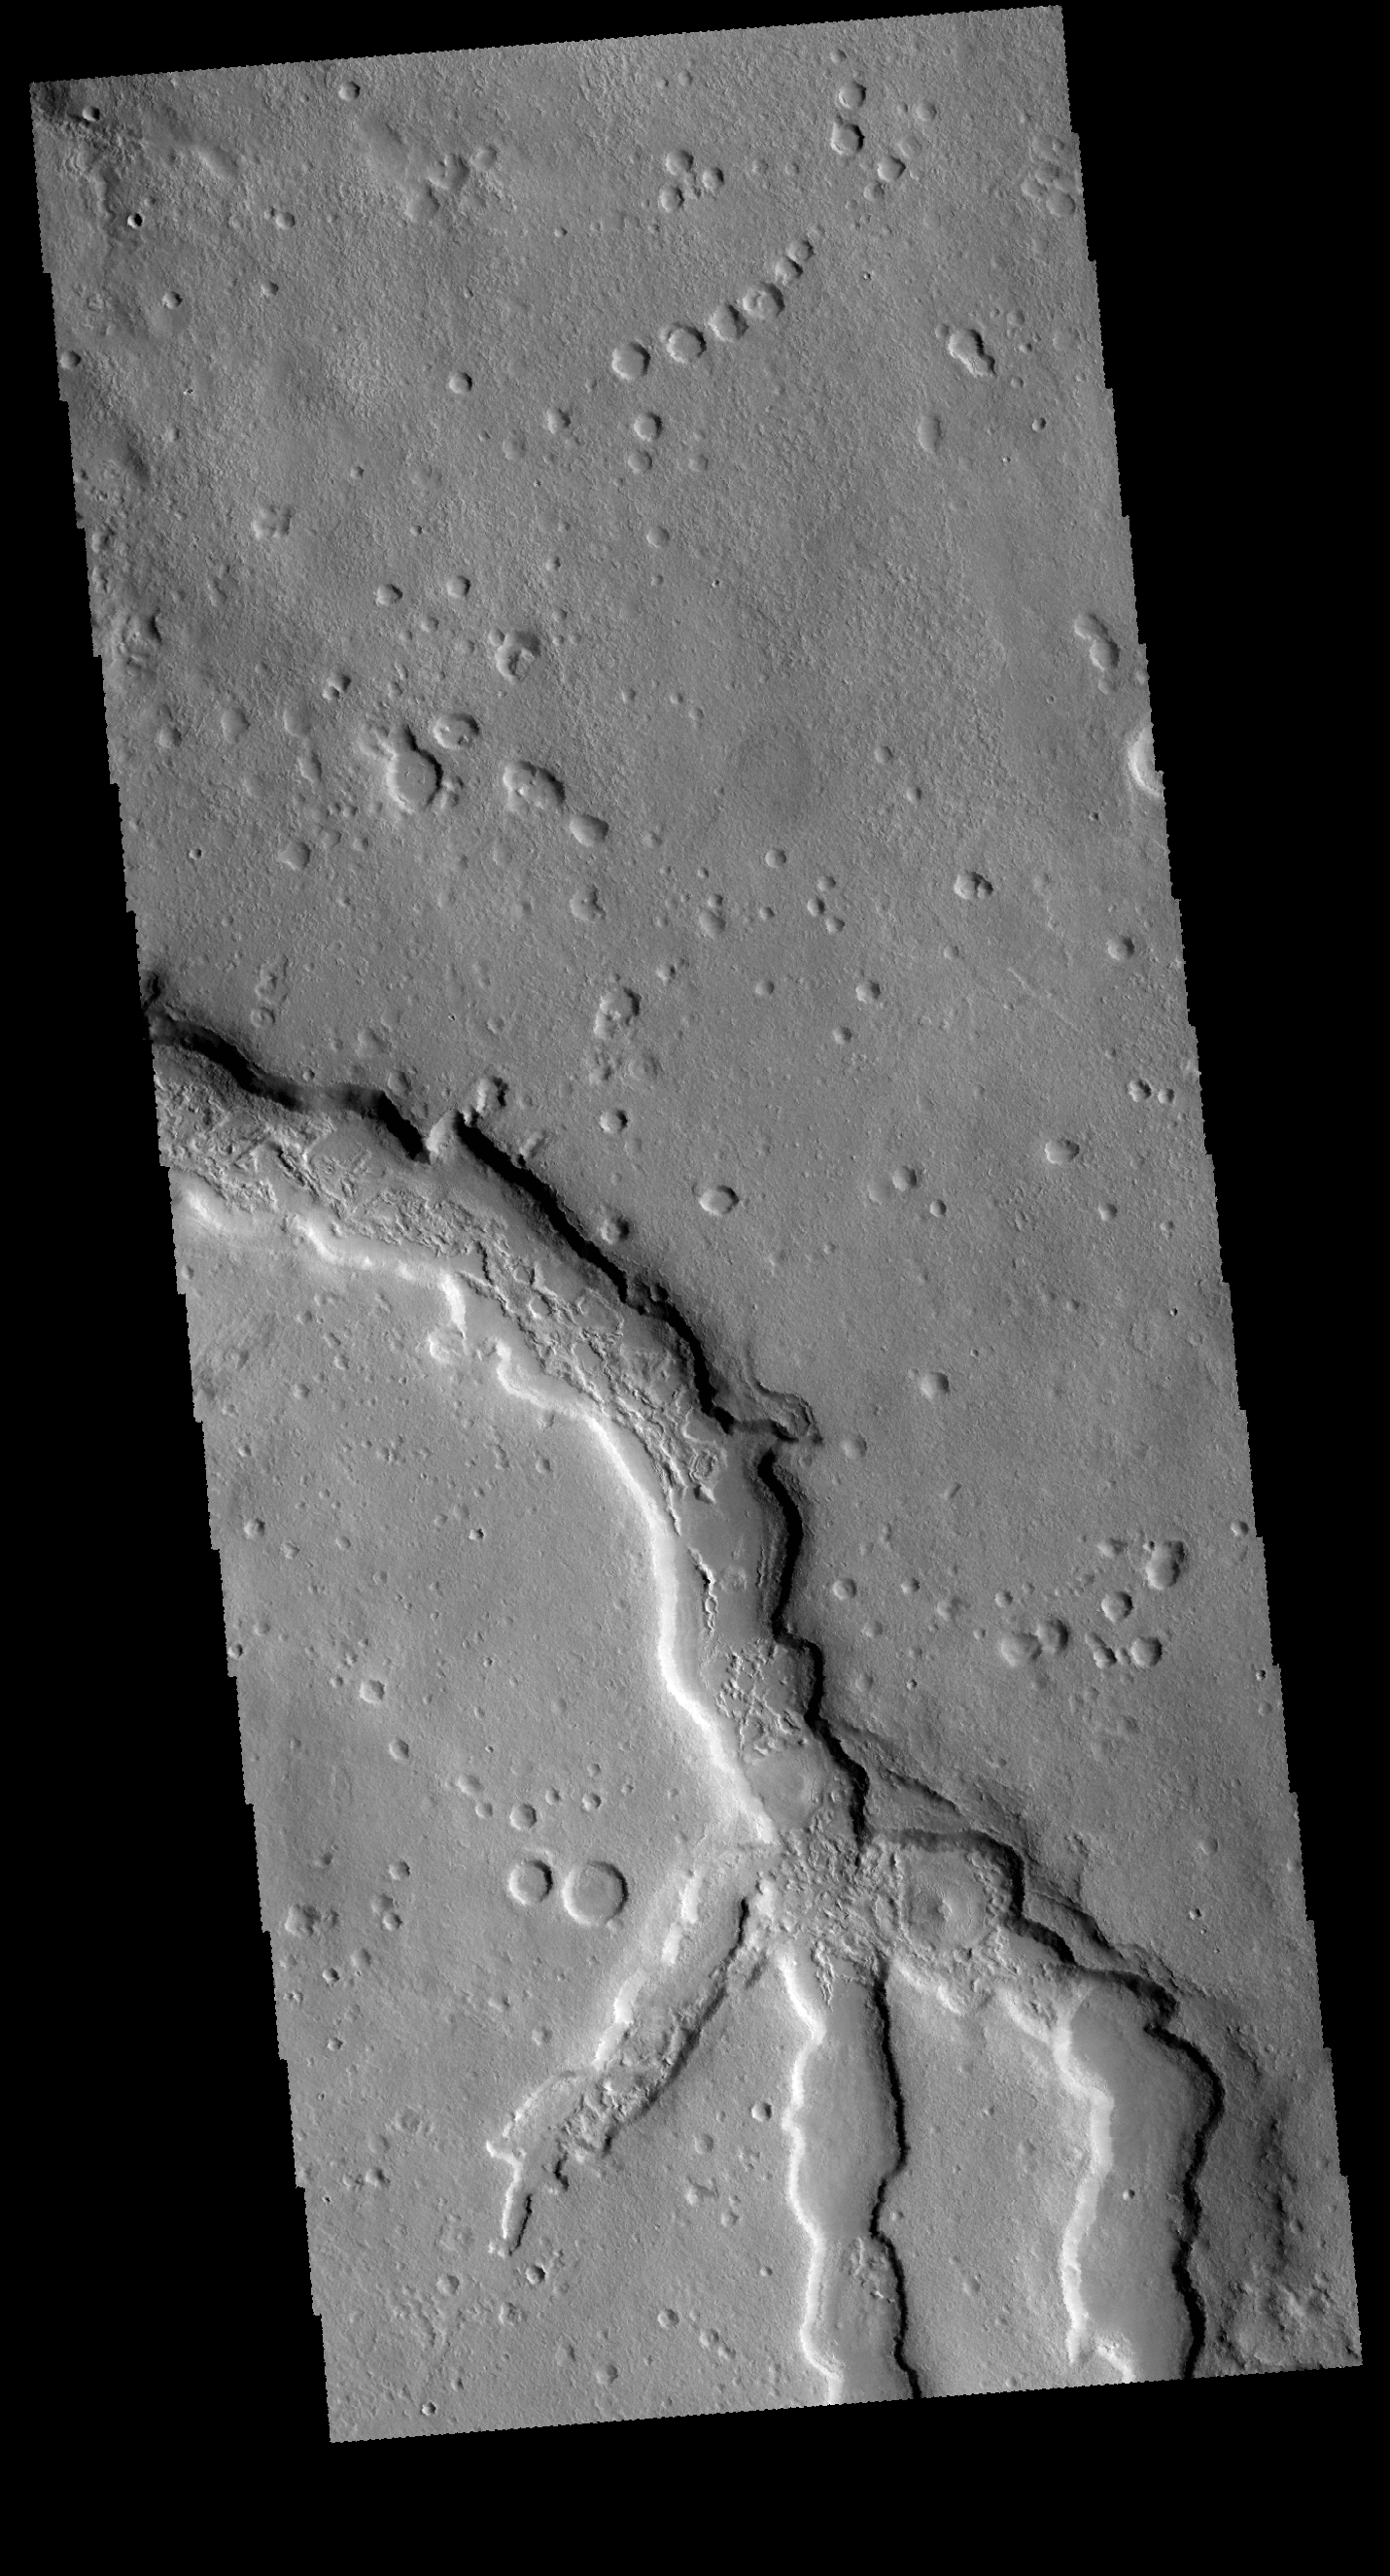

Channel

Today’s VIS image shows where several channels join together. These channels are located in Terra Sabaea.

Credit: NASA/JPL-Caltech/ASU